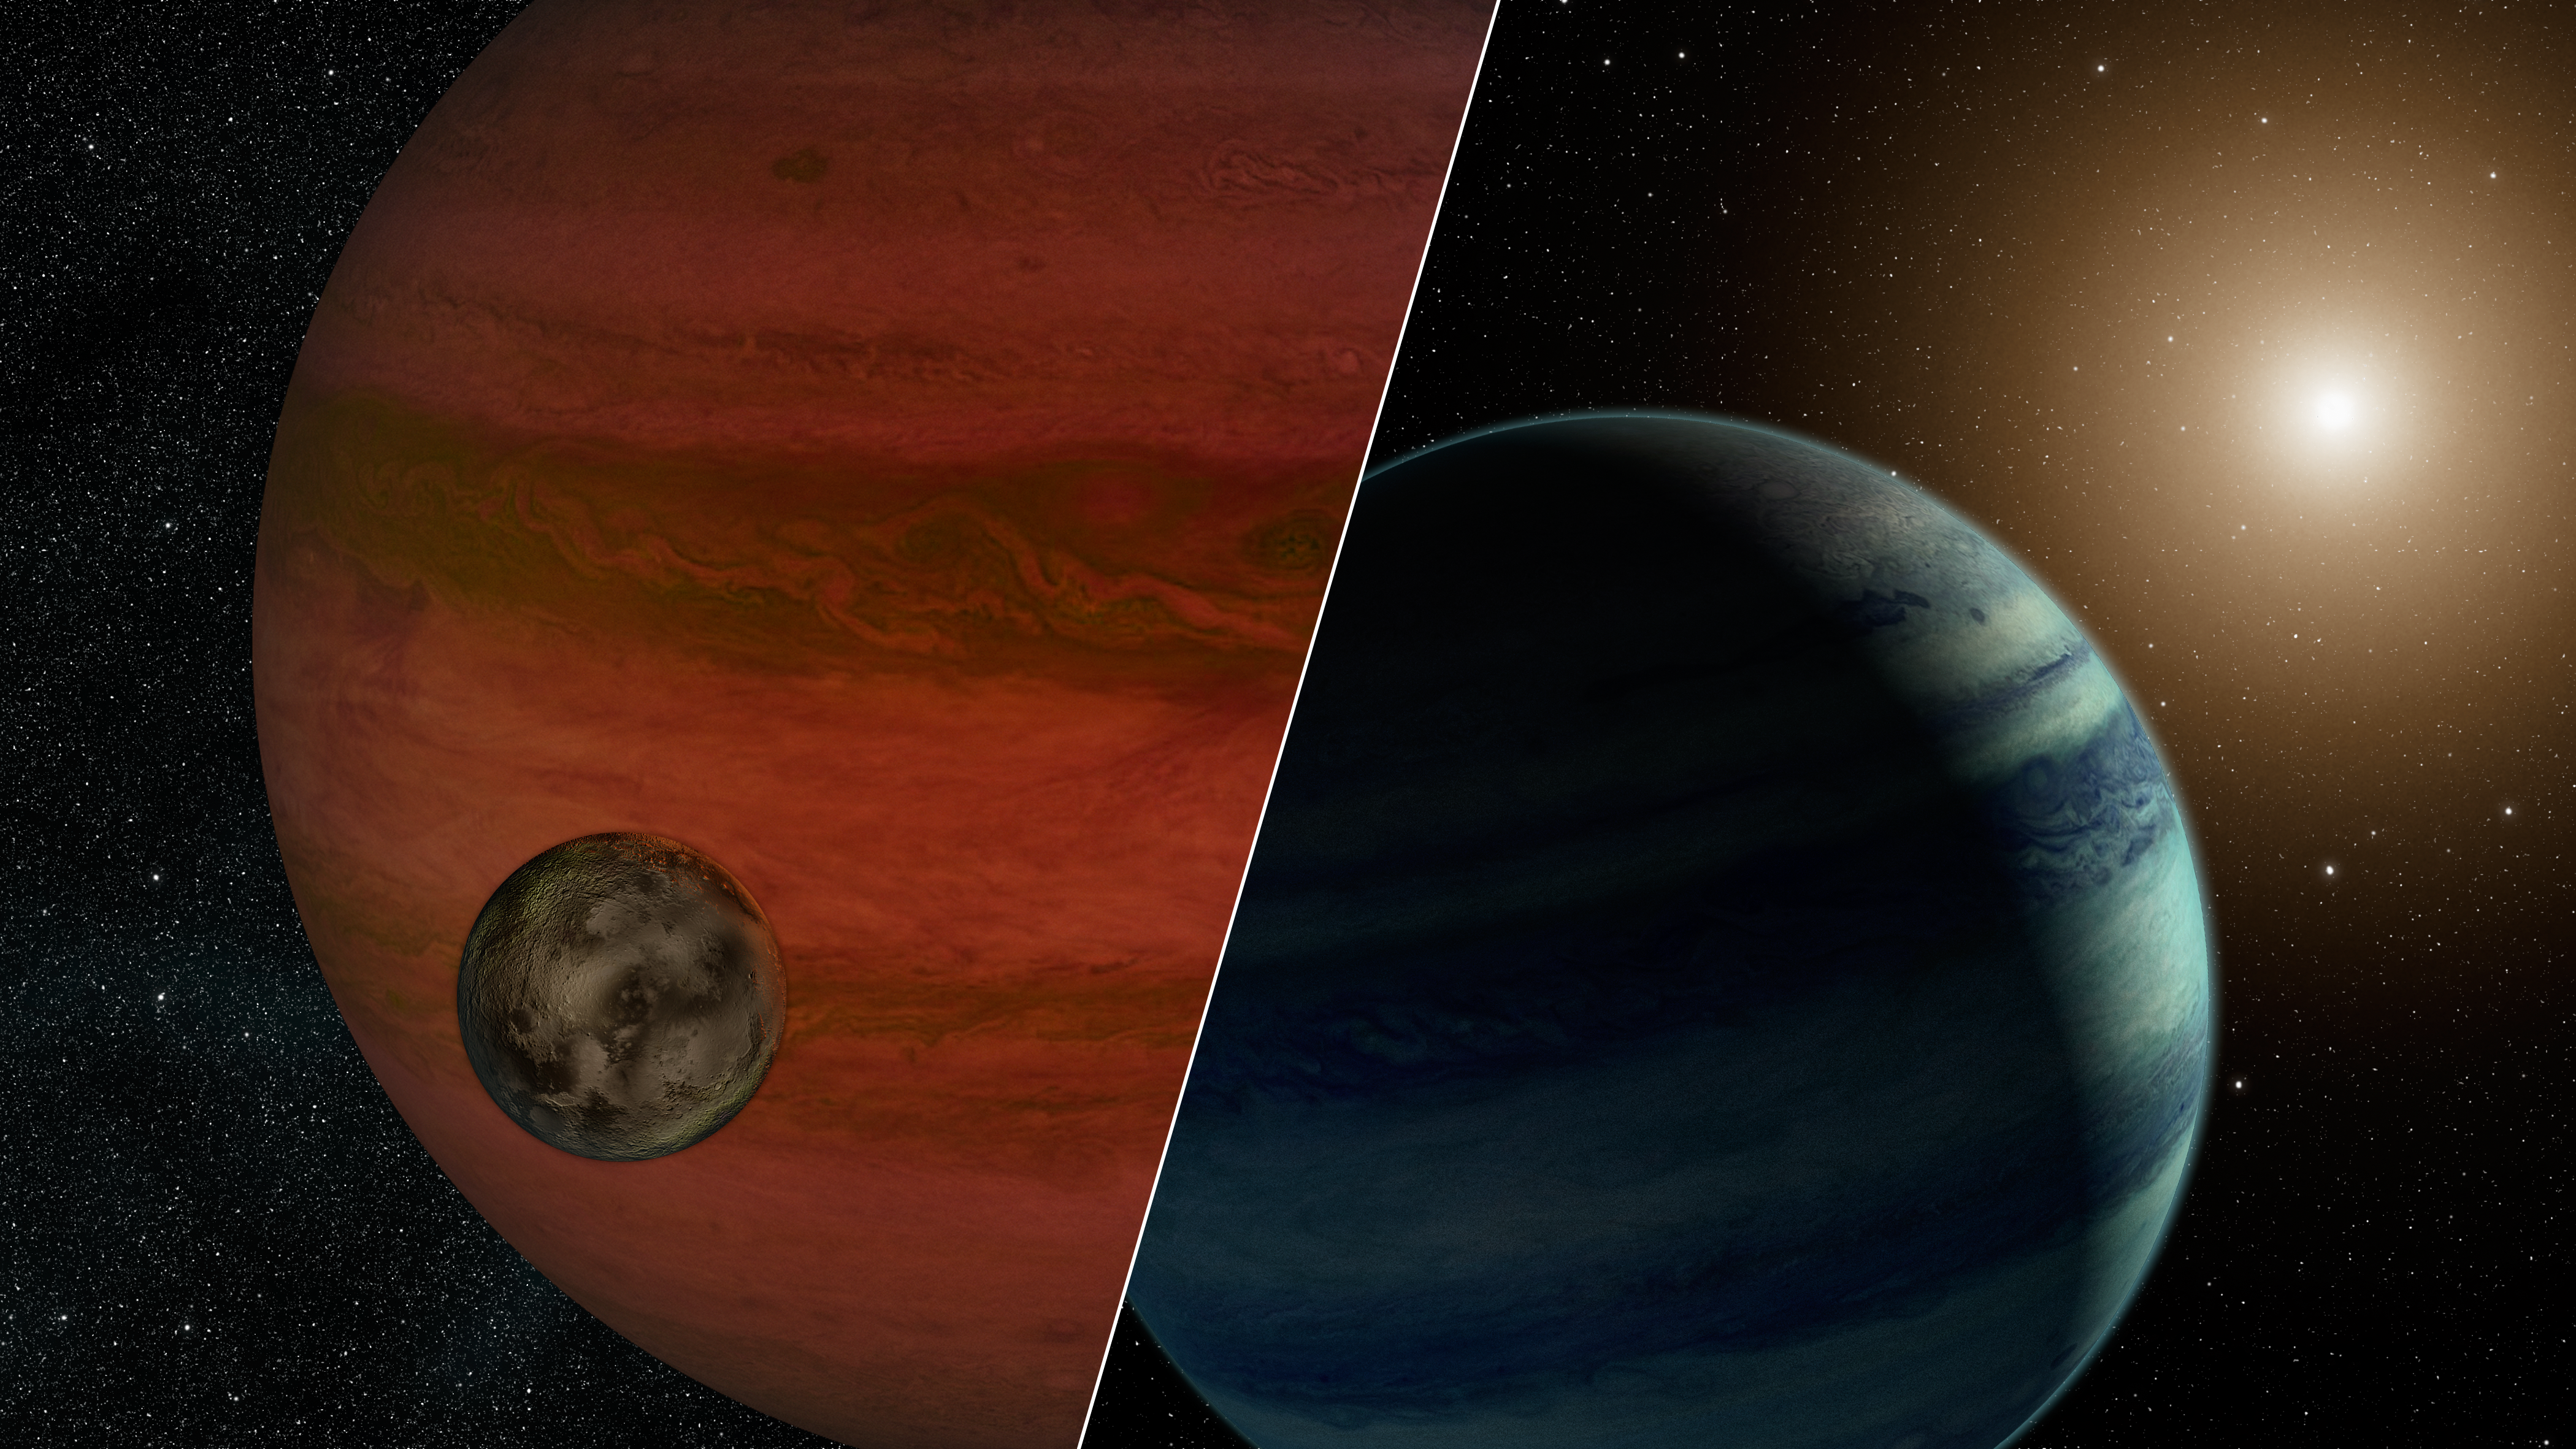

Moon or Planet? The ‘Exomoon Hunt’ Continues (Artist’s Concept)

Researchers have detected the first “exomoon” candidate — a moon orbiting a planet that lies outside our solar system. Using a technique called “microlensing,” they observed what could be either a moon and a planet — or a planet and a star. This artist’s conception depicts the two possibilities, with the planet/moon pairing on the left, and star/planet on the right. If the moon scenario is true, the moon would weigh less than Earth, and the planet would be more massive than Jupiter.

The scientists can’t confirm the results partly because microlensing events happen once, due to chance encounters. The events occur when a star or planet happens to pass in front of a more distant star, causing the distant star to brighten. If the passing object has a companion — either a planet or moon — it will alter the brightening effect. Once the event is over, it is possible to study the passing object on its own. But the results would still not be able to distinguish between a planet/moon duo and a faint star/planet. Both pairings would be too dim to be seen.

In the future, it may be possible to enlist the help of multiple telescopes to watch a lensing event as it occurs, and confirm the presence of exomoons.

Credit: NASA/JPL-Caltech